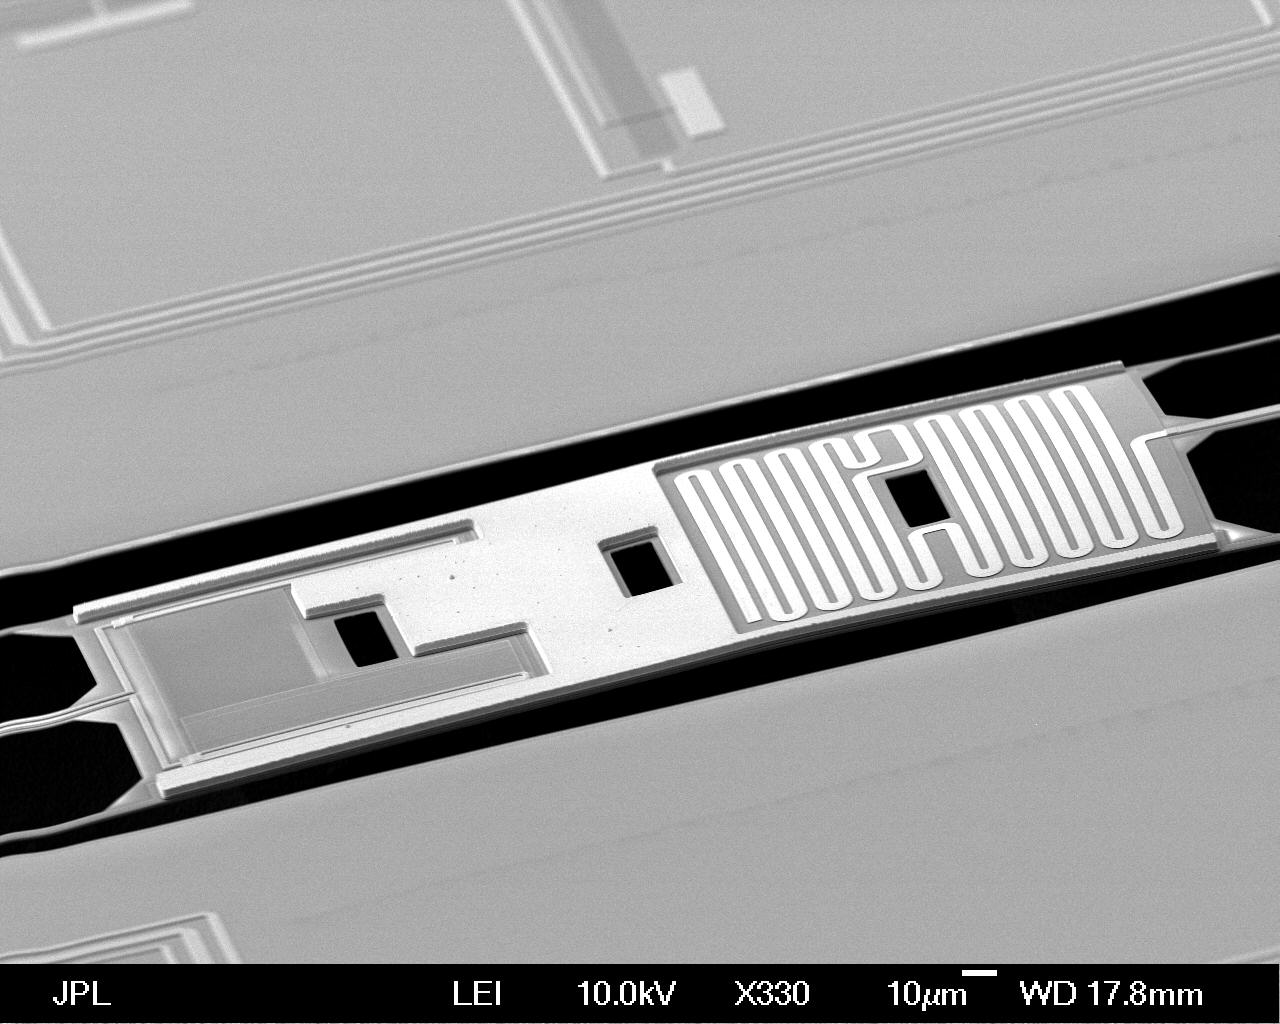

Detector Suspended in Free Space

This image shows one of the NASA detectors from the BICEP2 project, developed in collaboration with the National Science Foundation. The sensors were used to make the first detection of gravitational waves in the ancient background light from the early universe. The discovery provides the strongest evidence yet for an explosive period of expansion in our universe known as inflation.

The detectors were developed and built at NASA’s Jet Propulsion Laboratory, Pasadena, Calif.

The image was taken by a “scanning electron beam” microscope, giving a close-up, 3-D view. The detector works by converting the light from the cosmic microwave background — relic radiation from the Big Bang — into heat. This heat is dissipated on a meandering gold film located on an island of material suspended in free space by tiny legs that were made by a process called micro-machining. (The island is the rectangle suspended in the black free space.) A superconducting titanium film on the detector (left side of island) serves as a sensitive thermometer to measure this heat.

The sensors are cooled to just 0.25 degrees above absolute zero to minimize thermal noise. The island is designed to further increase the sensitivity to heat by isolating the thermometer from the rest of the structure.

Credit: NASA/JPL-Caltech